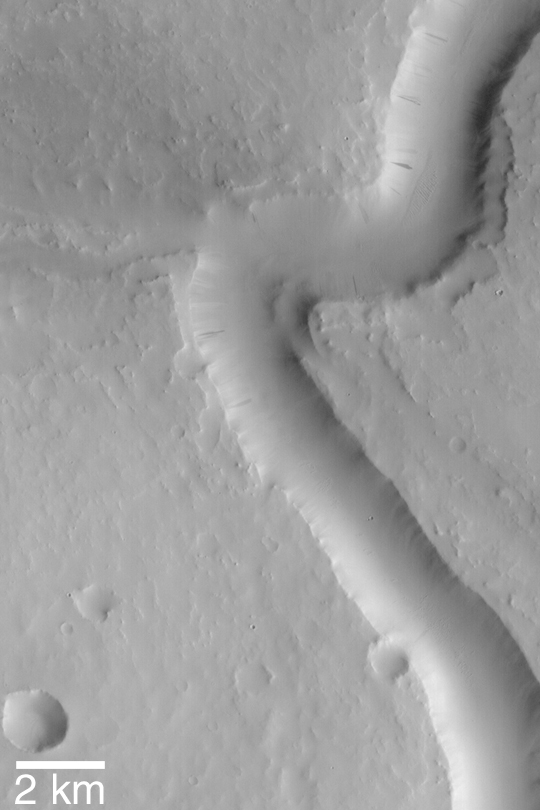

Scamander Vallis

MGS MOC Release No. MOC2-448, 10 August 2003

The heavily cratered terrains of Mars bear the scars of many, ancient valley systems and networks. When these were first seen in images from Mariner 9 more than 30 years ago, most investigators working on the topic concluded that the valleys must have formed by running water. This Mars Global Surveyor (MGS) Mars Orbiter Camera (MOC) image shows a somewhat meandered portion of Scamander Vallis, located in central Arabia Terra near 16.9°N, 331.5°W. The valley today is quite dry and the entire area–valley, craters, and surrounding terrain–are covered by an almost uniform blanket of dust. Dark streaks on the slopes are formed by small avalanches of dust. Sunlight illuminates the scene from the right.

Credit: NASA/JPL/Malin Space Science Systems